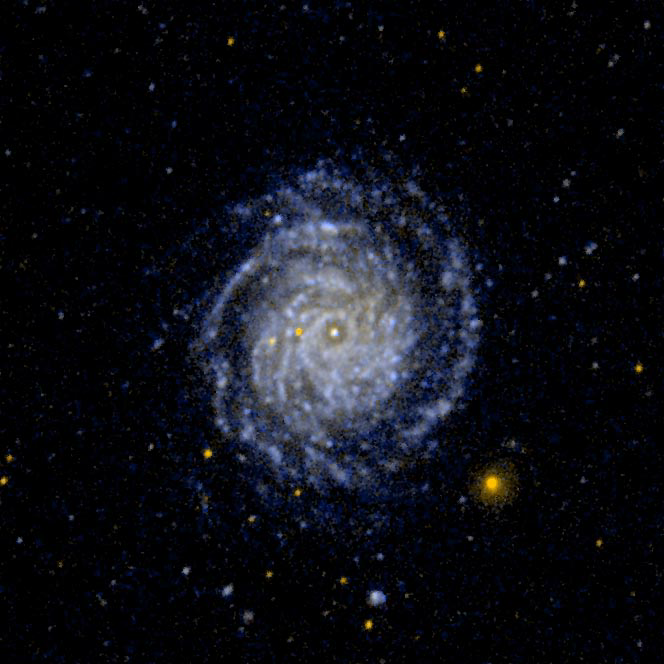

Large Face on Spiral Galaxy NGC 3344

Ultraviolet image of the large face on spiral galaxy NGC 3344. The inner spiral arms are wrapped so tightly that they are difficult to distinguish.

Credit: NASA/JPL-Caltech/SSC